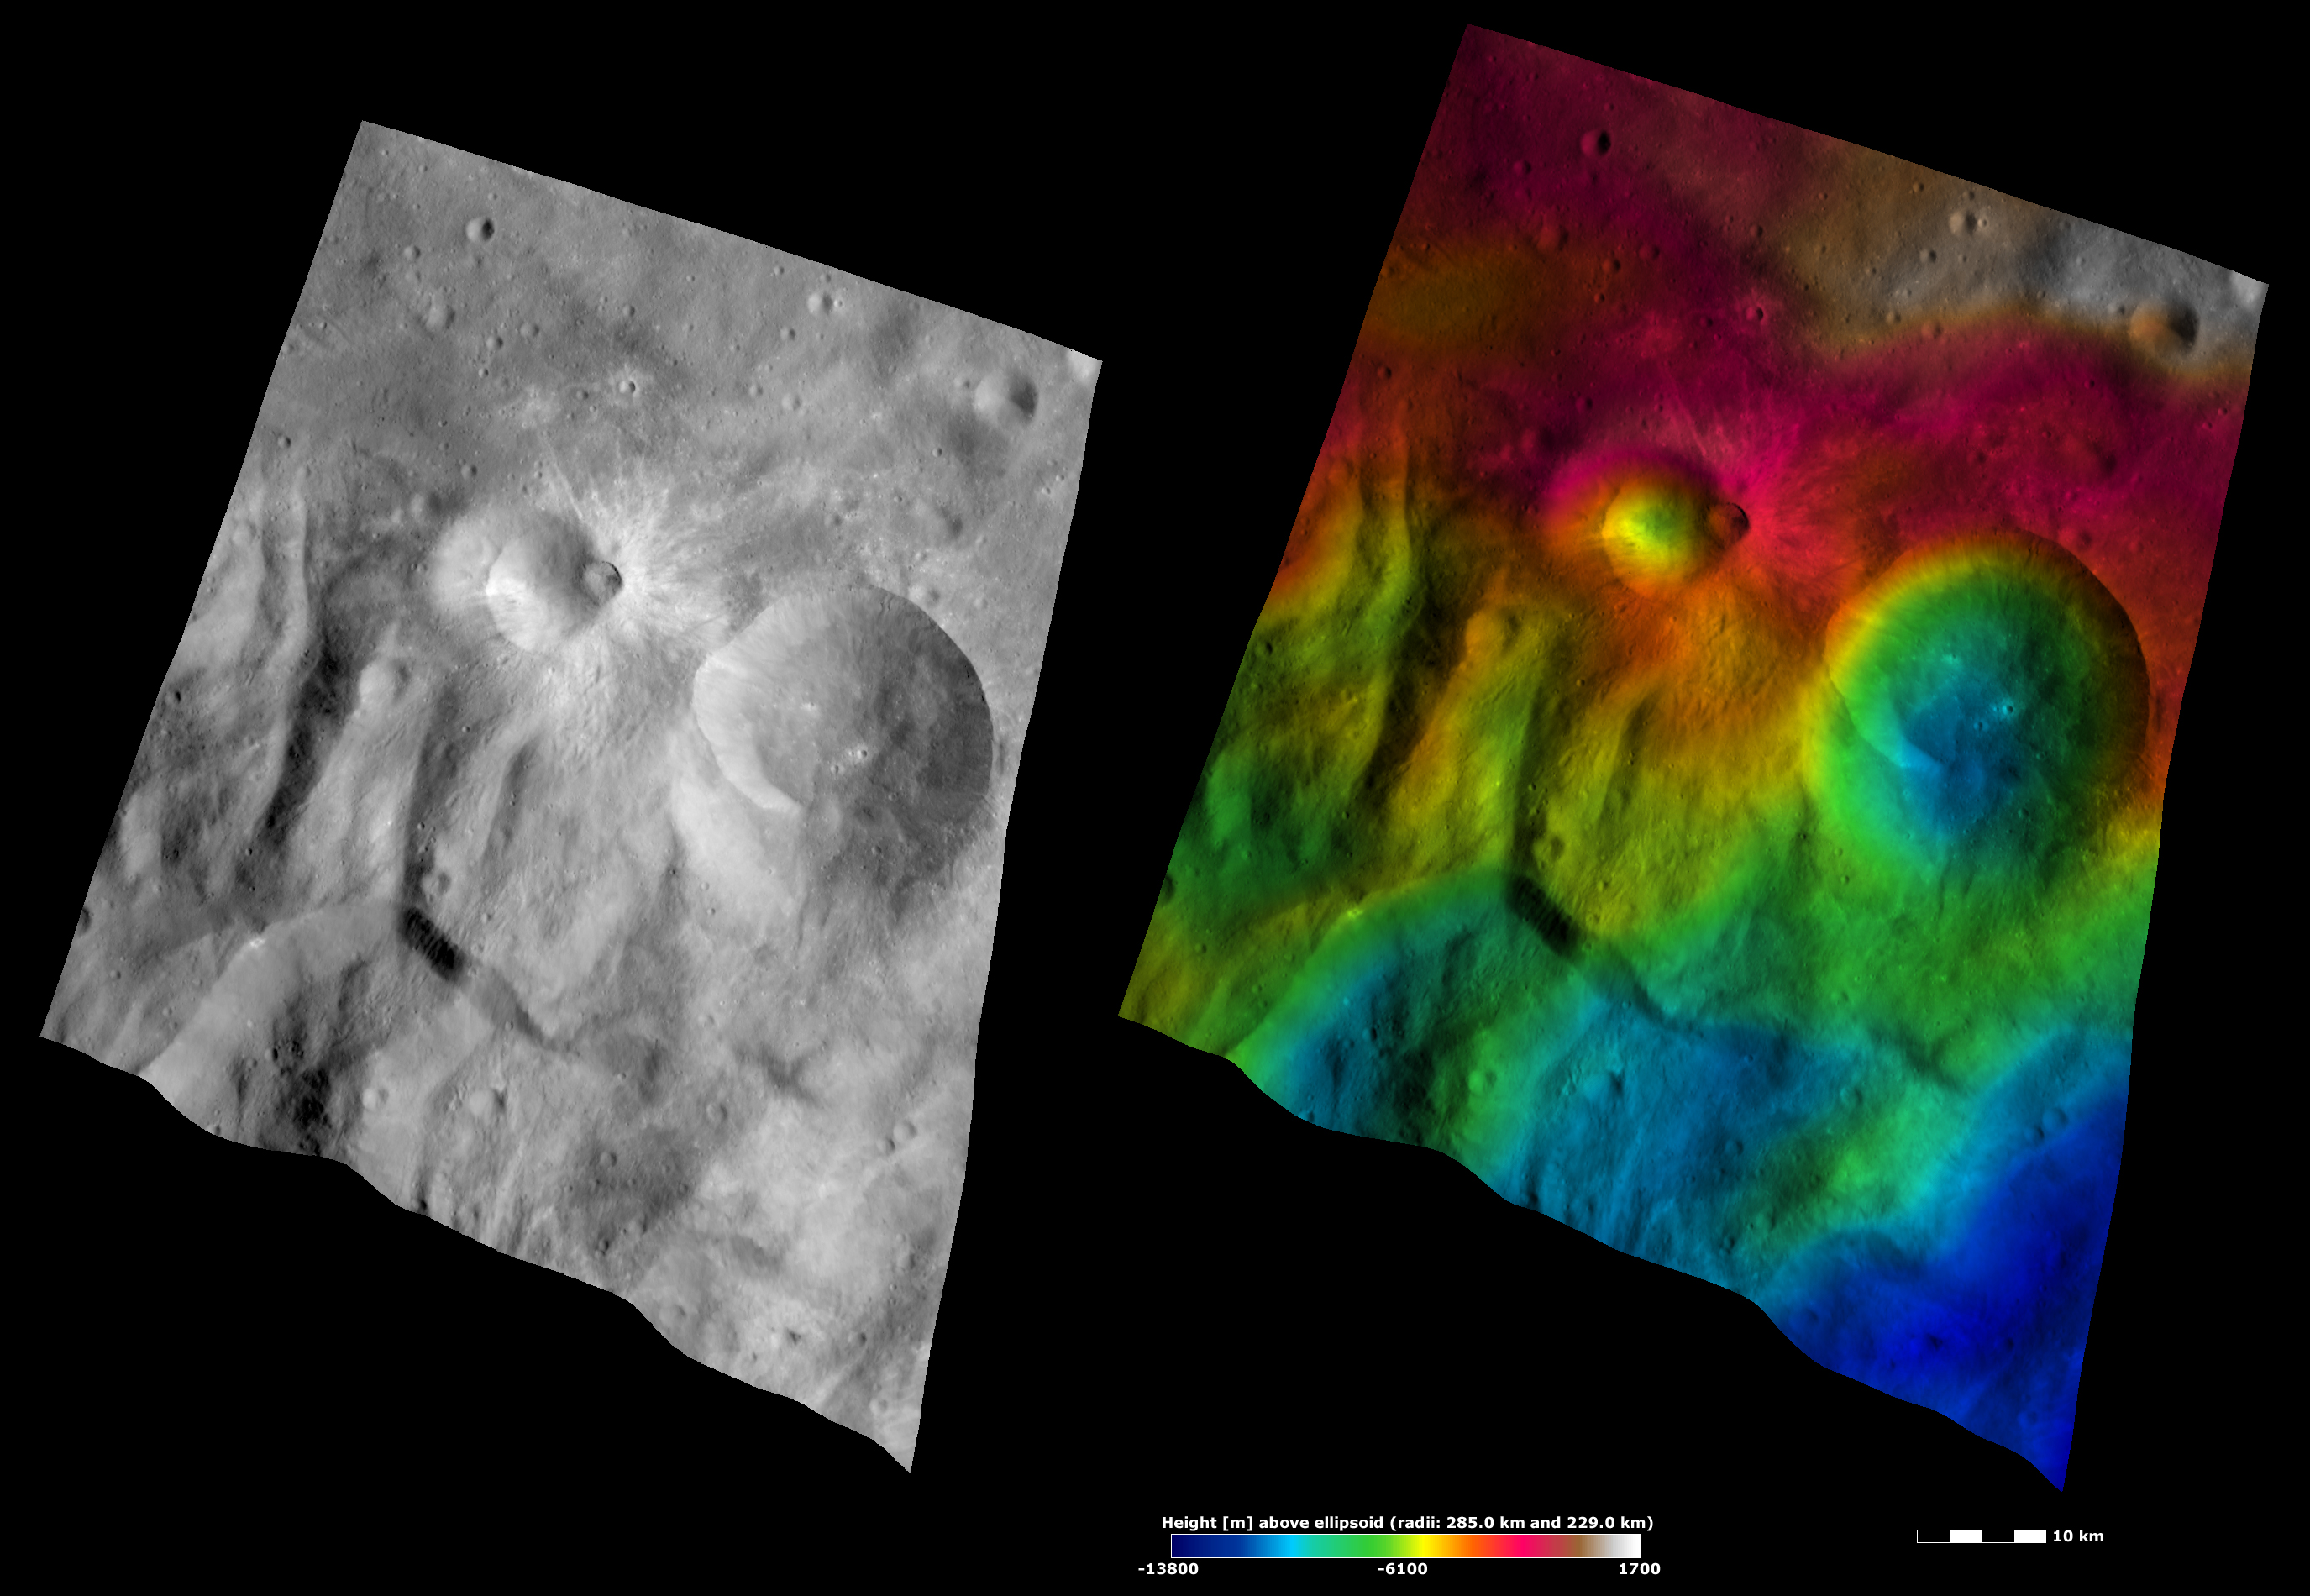

Apparent Brightness and Topography Images of Tuccia and Eusebia Craters

The left-hand image is a Dawn FC (framing camera) image, which shows the apparent brightness of Vesta’s surface. The right-hand image is based on this apparent brightness image, which has had a color-coded height representation of the topography overlain onto it. The topography is calculated from a set of images that were observed from different viewing directions, which allows stereo reconstruction. The various colors correspond to the height of the area. The white and red areas in the topography image are the highest areas and the blue areas are the lowest areas. Tuccia crater is the small crater with the bright rays and is offset from the center of the images. Eusebia crater is the large crater roughly in the center of the right of the images. Both Tuccia and Eusebia are located in the ridged and grooved areas of Vesta’s southern hemisphere. These ridges and grooves are seen in the bottom half of these images, most distinctly in the topography image.

These images are located in Vesta’s Tuccia quadrangle, in Vesta’s southern hemisphere. NASA’s Dawn spacecraft obtained the apparent brightness image with its framing camera on Oct. 17, 2011. This image was taken through the camera’s clear filter. The distance to the surface of Vesta is 700 kilometers (435 miles) and the image has a resolution of about 70 meters (230 feet) per pixel. This image was acquired during the HAMO (high-altitude mapping orbit) phase of the mission. These images are lambert-azimuthal map projected.

The Dawn mission to Vesta and Ceres is managed by NASA’s Jet Propulsion Laboratory, a division of the California Institute of Technology in Pasadena, for NASA’s Science Mission Directorate, Washington D.C. UCLA is responsible for overall Dawn mission science. The Dawn framing cameras have been developed and built under the leadership of the Max Planck Institute for Solar System Research, Katlenburg-Lindau, Germany, with significant contributions by DLR German Aerospace Center, Institute of Planetary Research, Berlin, and in coordination with the Institute of Computer and Communication Network Engineering, Braunschweig. The framing camera project is funded by the Max Planck Society, DLR, and NASA/JPL.

Credit: NASA/JPL-Caltech/UCLA/MPS/DLR/IDA